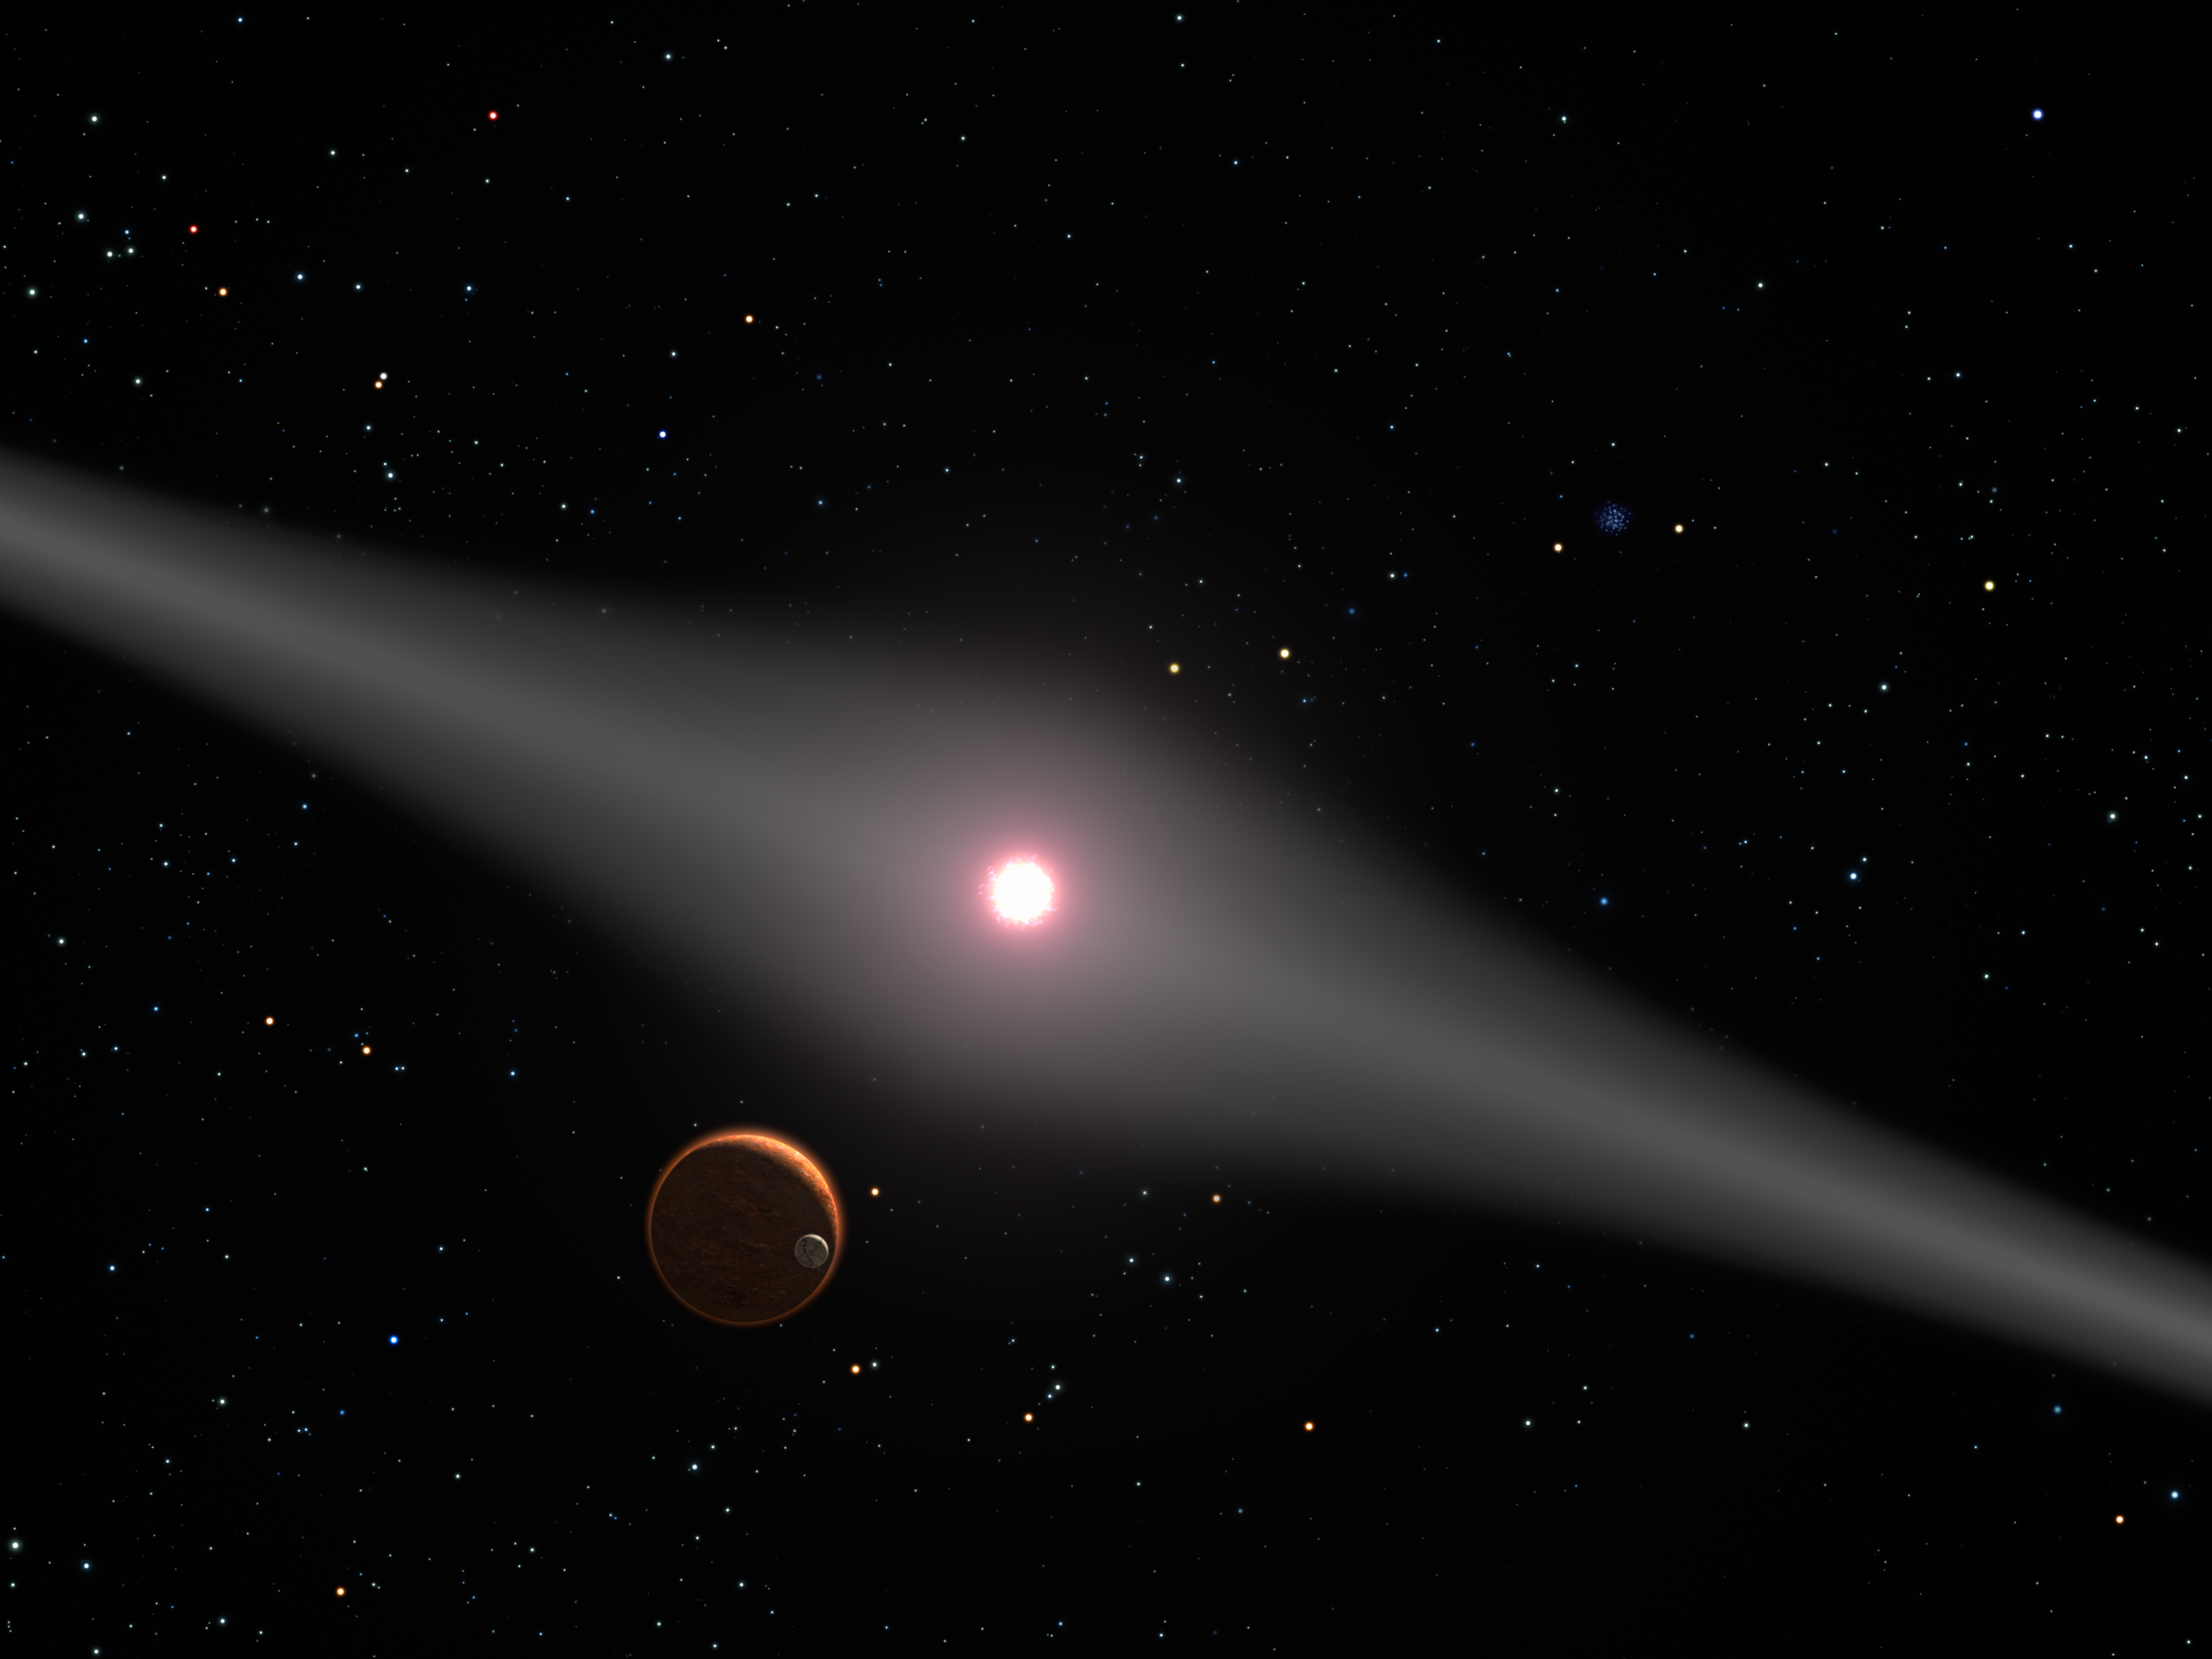

The View from Within AU Microscopii's Disk

This is an artist's impression of the view from the vicinity of a hypothetical terrestrial planet and moon orbiting the red dwarf star AU Microscopii. The relatively newborn 12 million year-old star is surrounded by a very dusty disk of debris from the collision of comets, asteroids, and planetissimals swirling around the young star. Though no planets have been discovered around the star, the disk is strong circumstantial evidence for planets. Not only is it dusty, but also it is warped, possibly by the pull of one or more planets. In this view the glow of starlight reflecting off the disk creates a broad lane across the sky because the planet is in the disk's plane. Similarly, from Earth we see light reflected from interplanetary dust as the zodiacal light (though it is 1/10,000th as dusty as the AU Microcsopii disk). The star AU Microscopiii is 32 light-years from Earth. From this distance, familiar constellations are still recognizable. In the background, the Beehive cluster in Cancer the Crab is seen. Our Sun appears as a bright star in Cancer.

Credit: NASA/ESA/G. Bacon (STScI)